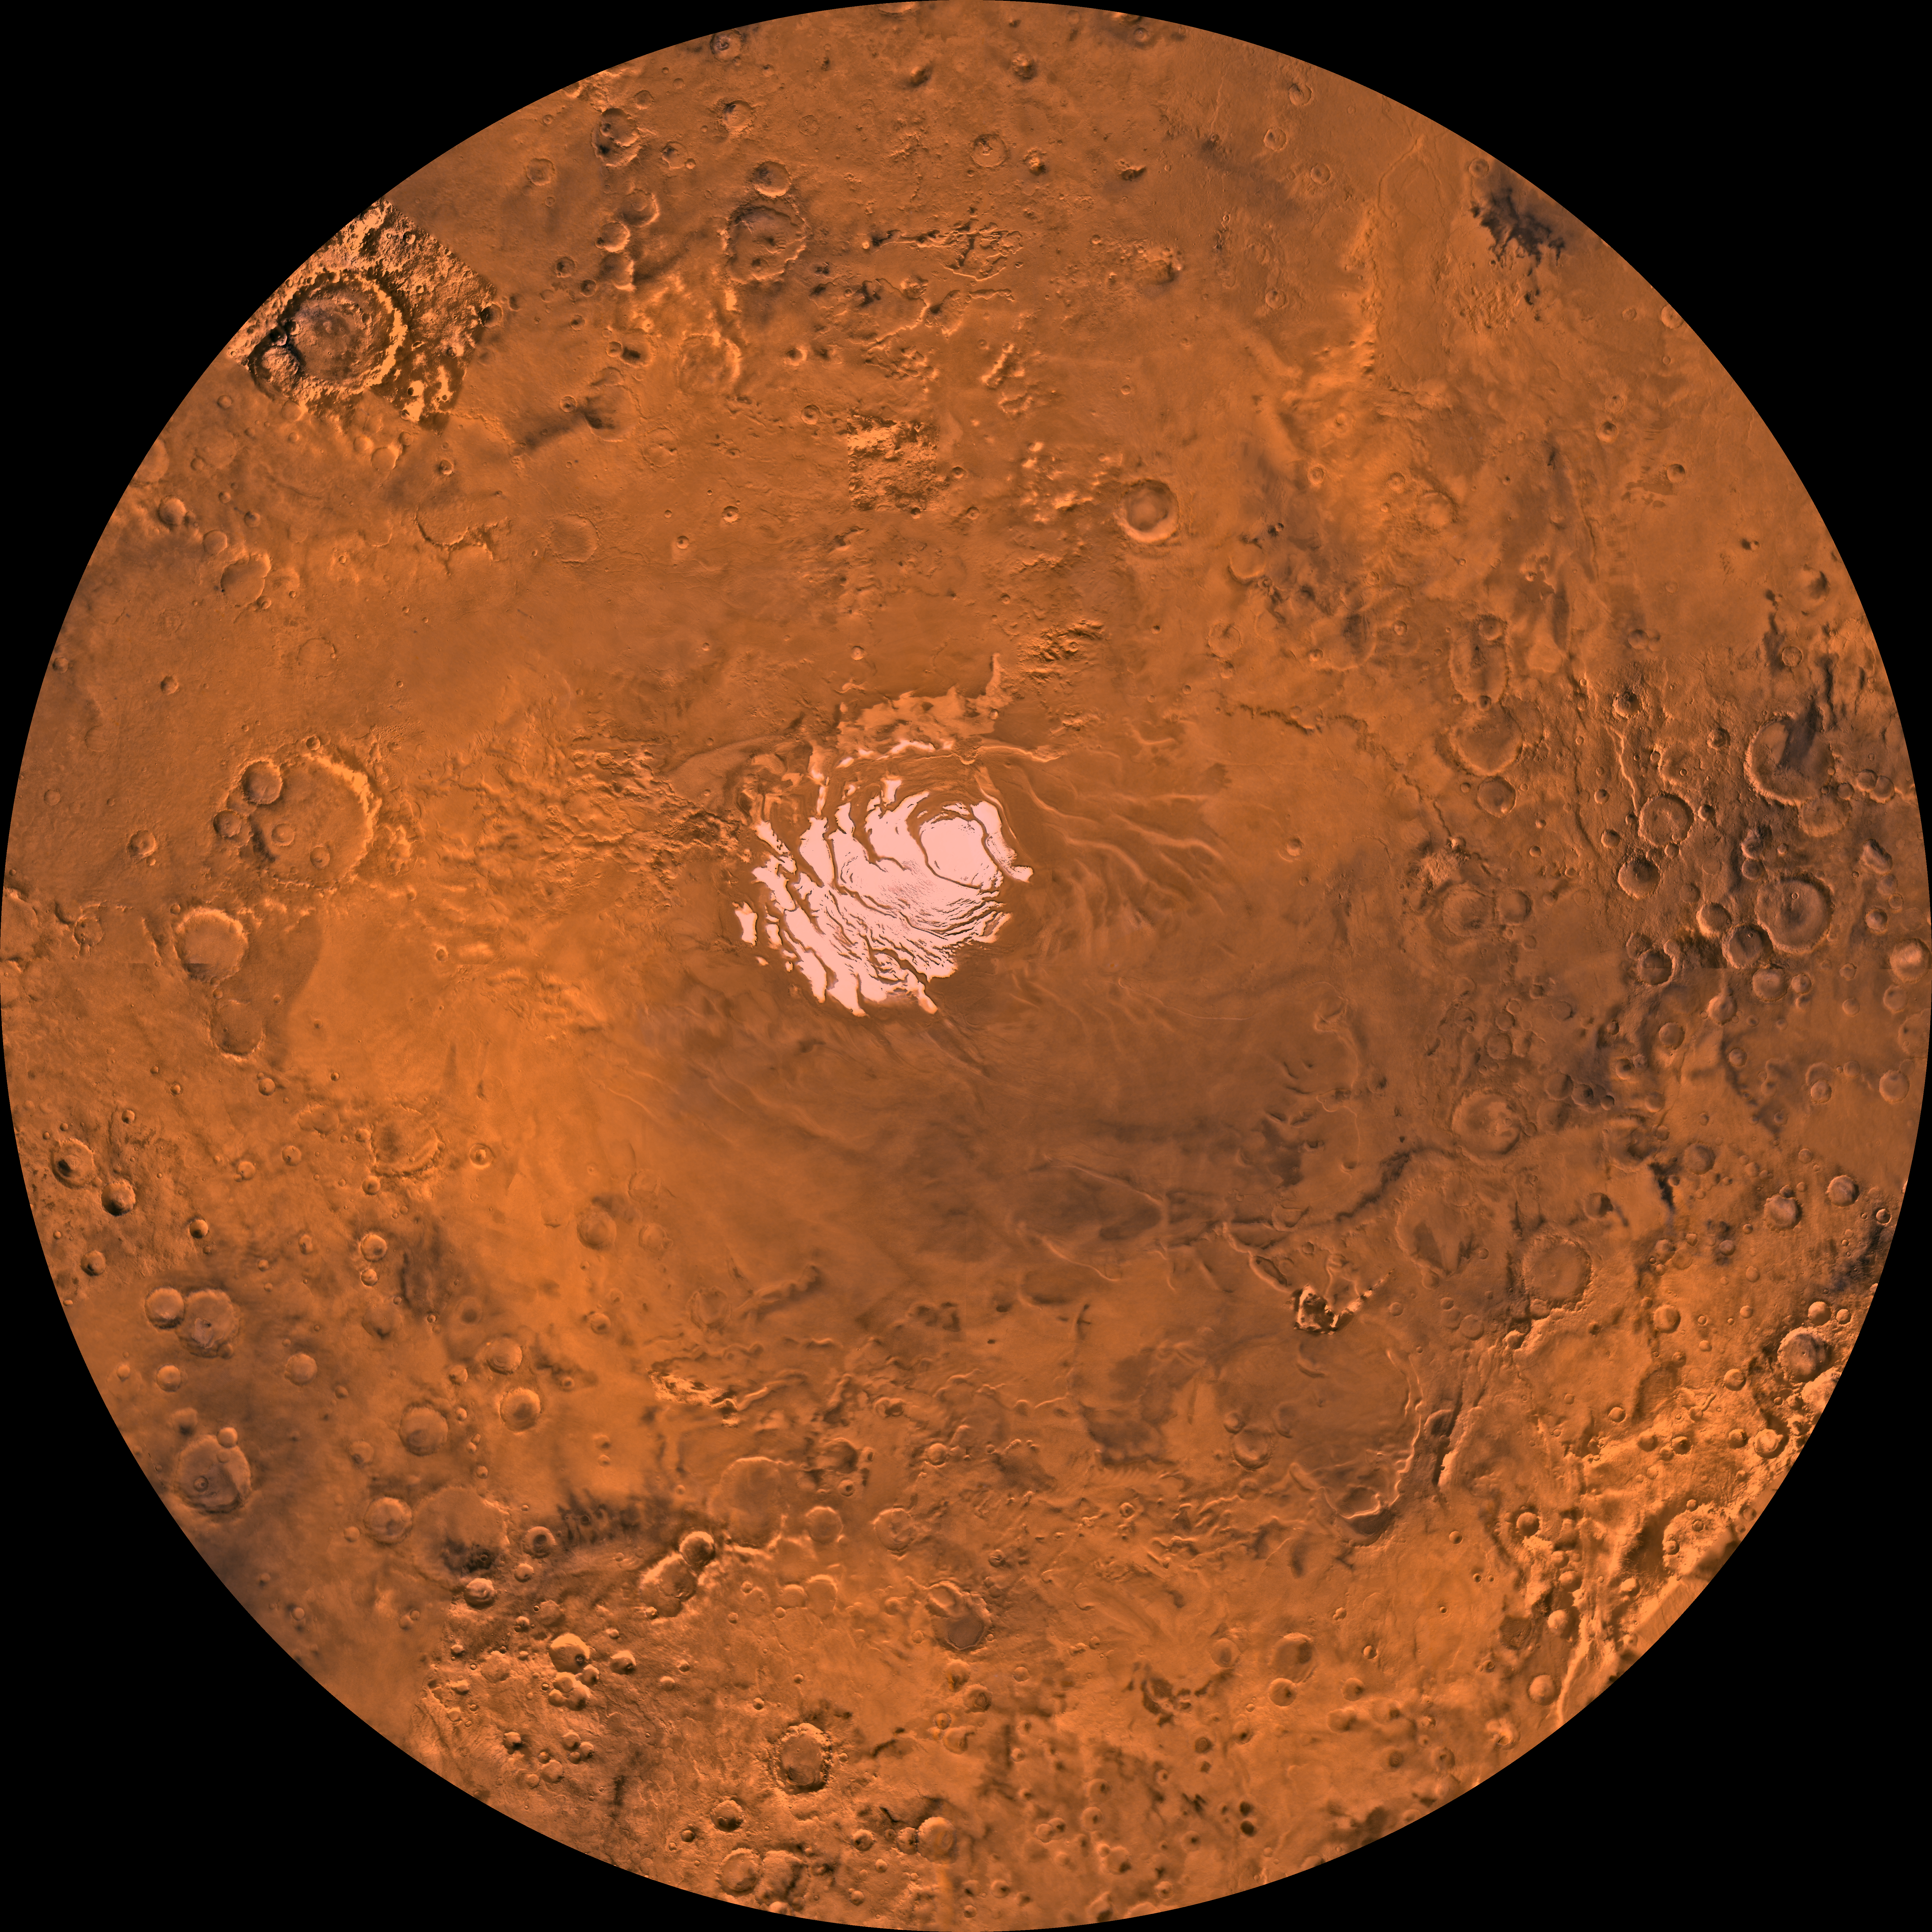

MC-30 Mare Australe Region

Mars digital-image mosaic merged with color of the MC-30 quadrangle, Mare Australe region of Mars. The central part is dominated by a permanent residual ice cap that is enclosed by layered and troughed terrain. This cap is much smaller than the northern ice cap due to differing amounts of solar heating. The layered and troughed terrain is encircled by heavily and moderately cratered terrains that include unique depositional and erosional landforms, including large pits, troughs, and complex ridge systems. Latitude range -90 to -60 degrees, longitude range -180 to 180 degrees.

Credit: NASA/JPL/USGS